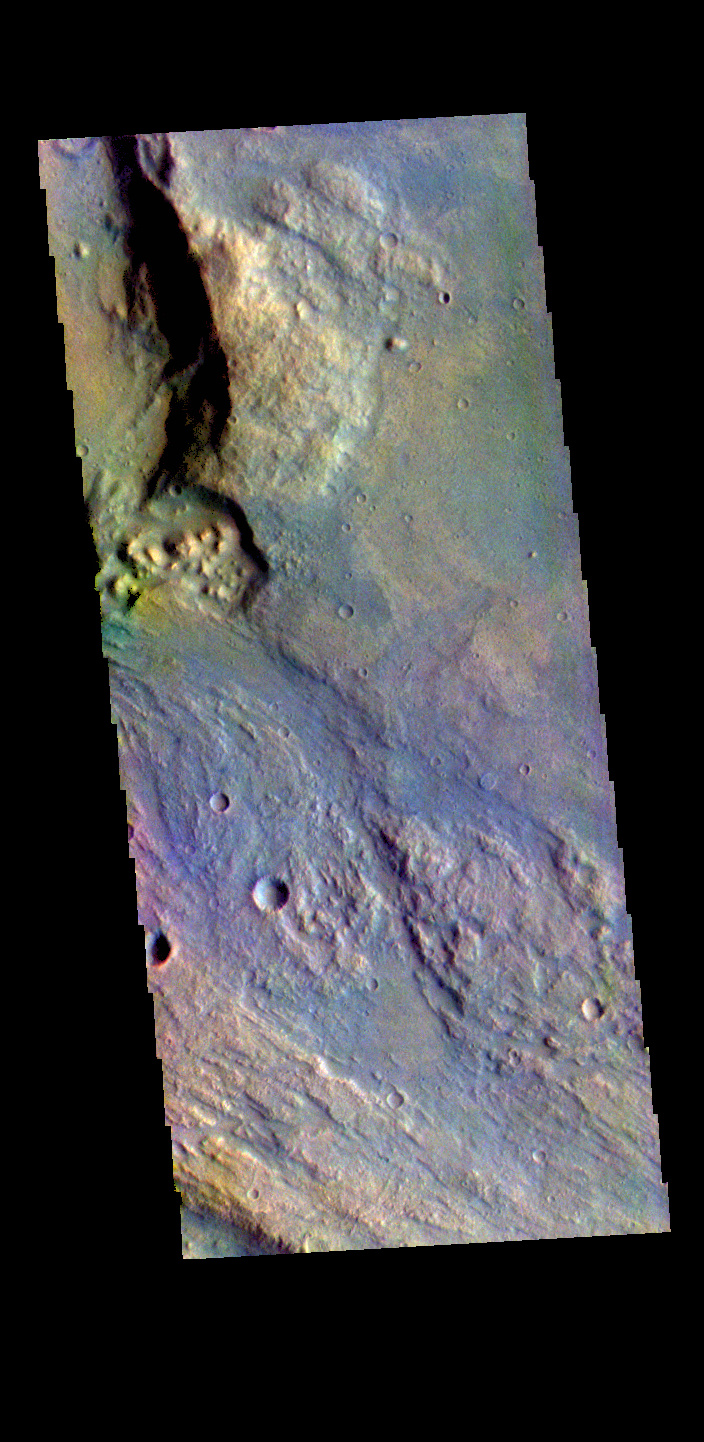

Margaritifer Terra – False Color

The THEMIS VIS camera contains 5 filters. The data from different filters can be combined in multiple ways to create a false color image. These false color images may reveal subtle variations of the surface not easily identified in a single band image. Today’s false color image shows part of Margartifier Terra near Ares Vallis.

Credit: NASA/JPL-Caltech/ASU